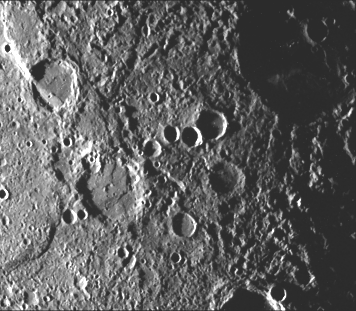

Crater Rim Offset 10 Kilometers by Scarp

A scarp (upper left corner of the image) about 130 kilometers long cuts two craters (older crater is at extreme left corner, younger is diagonally below). The northwest rim of the younger crater (65 kilometers in diameter) has been offset about 10 kilometers by the scarp. This offset appears to have been caused by shortening of the crater due to thrusting of the eastern part of the crater over the western part. (See PIA02434for high resolution image of this crater rim offset.)

This image (FDS 27380) was acquired during the spacecraft’s first encounter with Mercury.

The Mariner 10 mission, managed by the Jet Propulsion Laboratory for NASA’s Office of Space Science, explored Venus in February 1974 on the way to three encounters with Mercury-in March and September 1974 and in March 1975. The spacecraft took more than 7,000 photos of Mercury, Venus, the Earth and the Moon.

Credit: NASA/JPL/Northwestern University